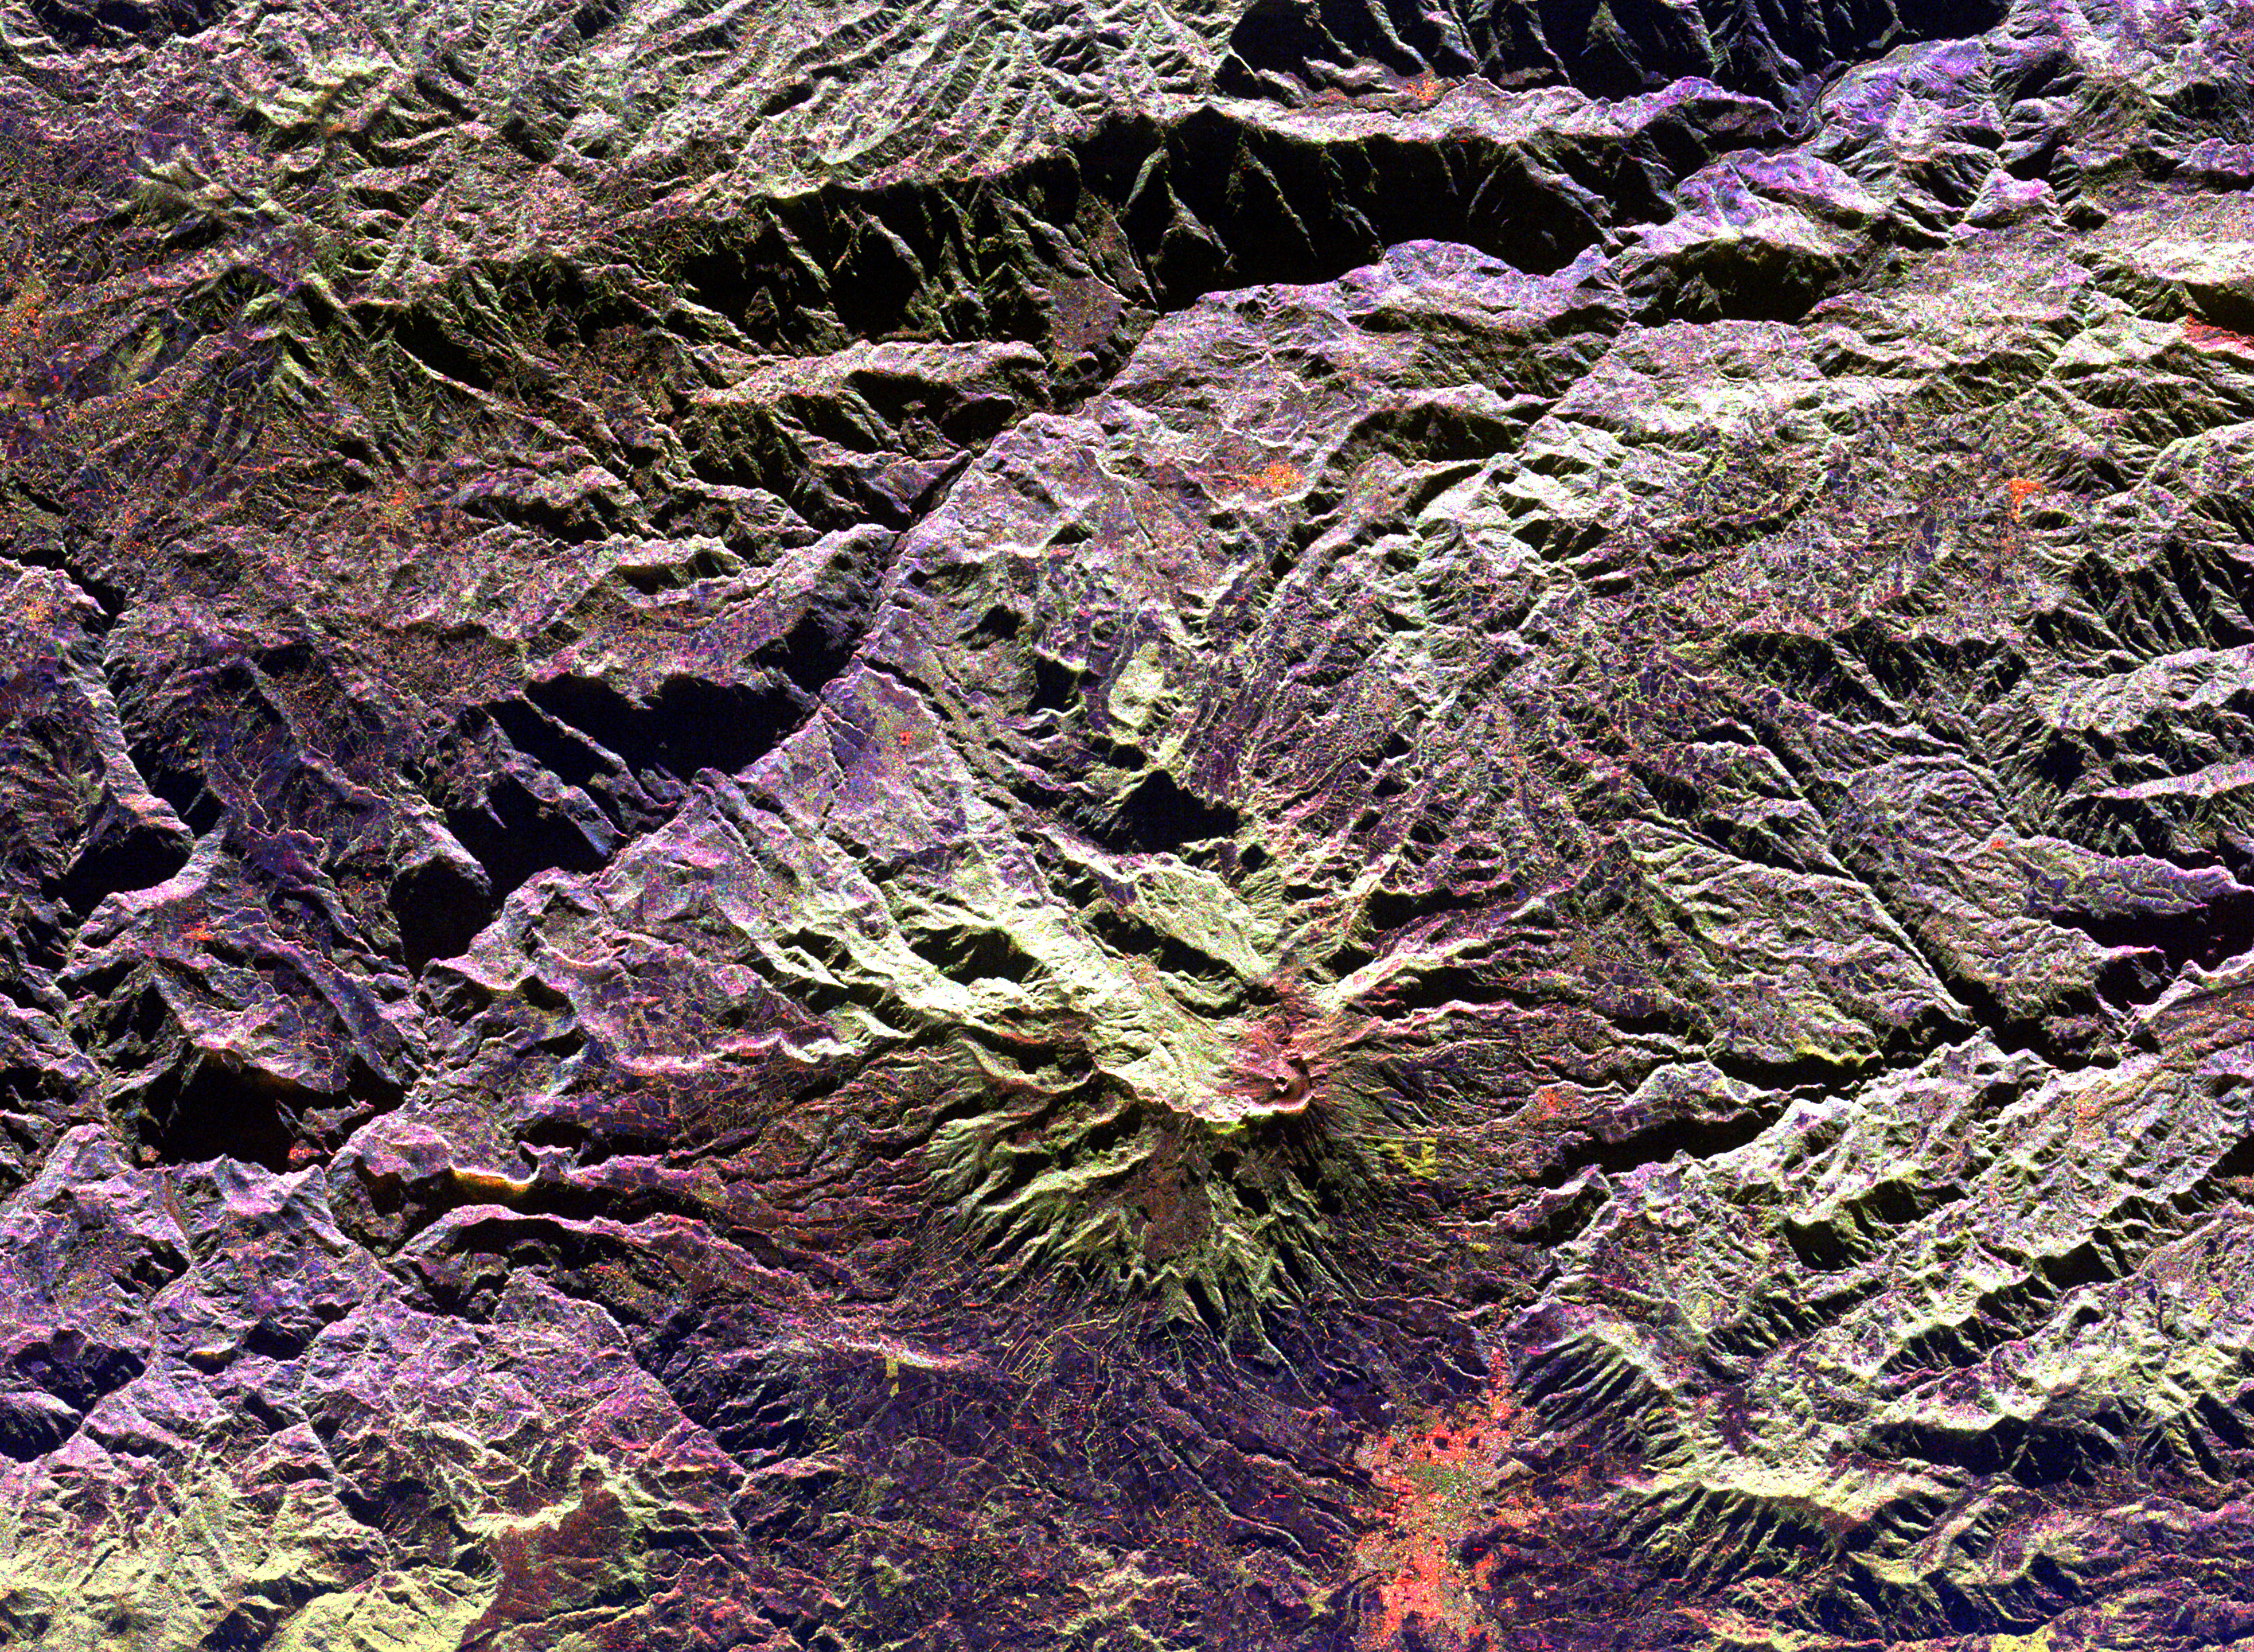

Space Radar Image of Galeras Volcano, Colombia

This radar image of the area surrounding the Galeras volcano in southern Colombia shows the ability of a multi-frequency radar to map volcanic structures that can be dangerous to study on the ground. Galeras has erupted more than 20 times since the area was first visited by European explorers in the 1500s. Volcanic activity levels have been high in the last five years, including an eruption in January 1993 that killed nine people on a scientific expedition to the volcano summit. Galeras is the light green area near the center of the image. The active cone, with a small summit pit, is the red feature nestled against the lower right edge of the caldera (crater) wall. The city of Pasto, with a population of 300,000, is shown in orange near the bottom of the image, just 8 kilometers (5 miles) from the volcano. The image was acquired by the Spaceborne Imaging Radar-C/X-Band Synthetic Aperture Radar (SIR-C/ X-SAR) aboard the space shuttle Endeavour on its 96th orbit on April 15, 1994. North is toward the upper right. The area shown is 49.1 by 36.0 kilometers (30.5 by 22.3 miles), centered at 1.2 degrees north latitude and 77.4 degrees west longitude. The radar illumination is from the top of the image. The false colors in this image were created using the following radar channels: red represents the L-band (horizontally transmitted and received); green represents the L-band (horizontally transmitted, vertically received); blue represents the C-band (horizontally transmitted, vertically received). Galeras is one of 15 volcanoes worldwide that are being monitored by the scientific community as an “International Decade Volcano” because of the hazard that it represents to the local population.

Credit: NASA/JPL